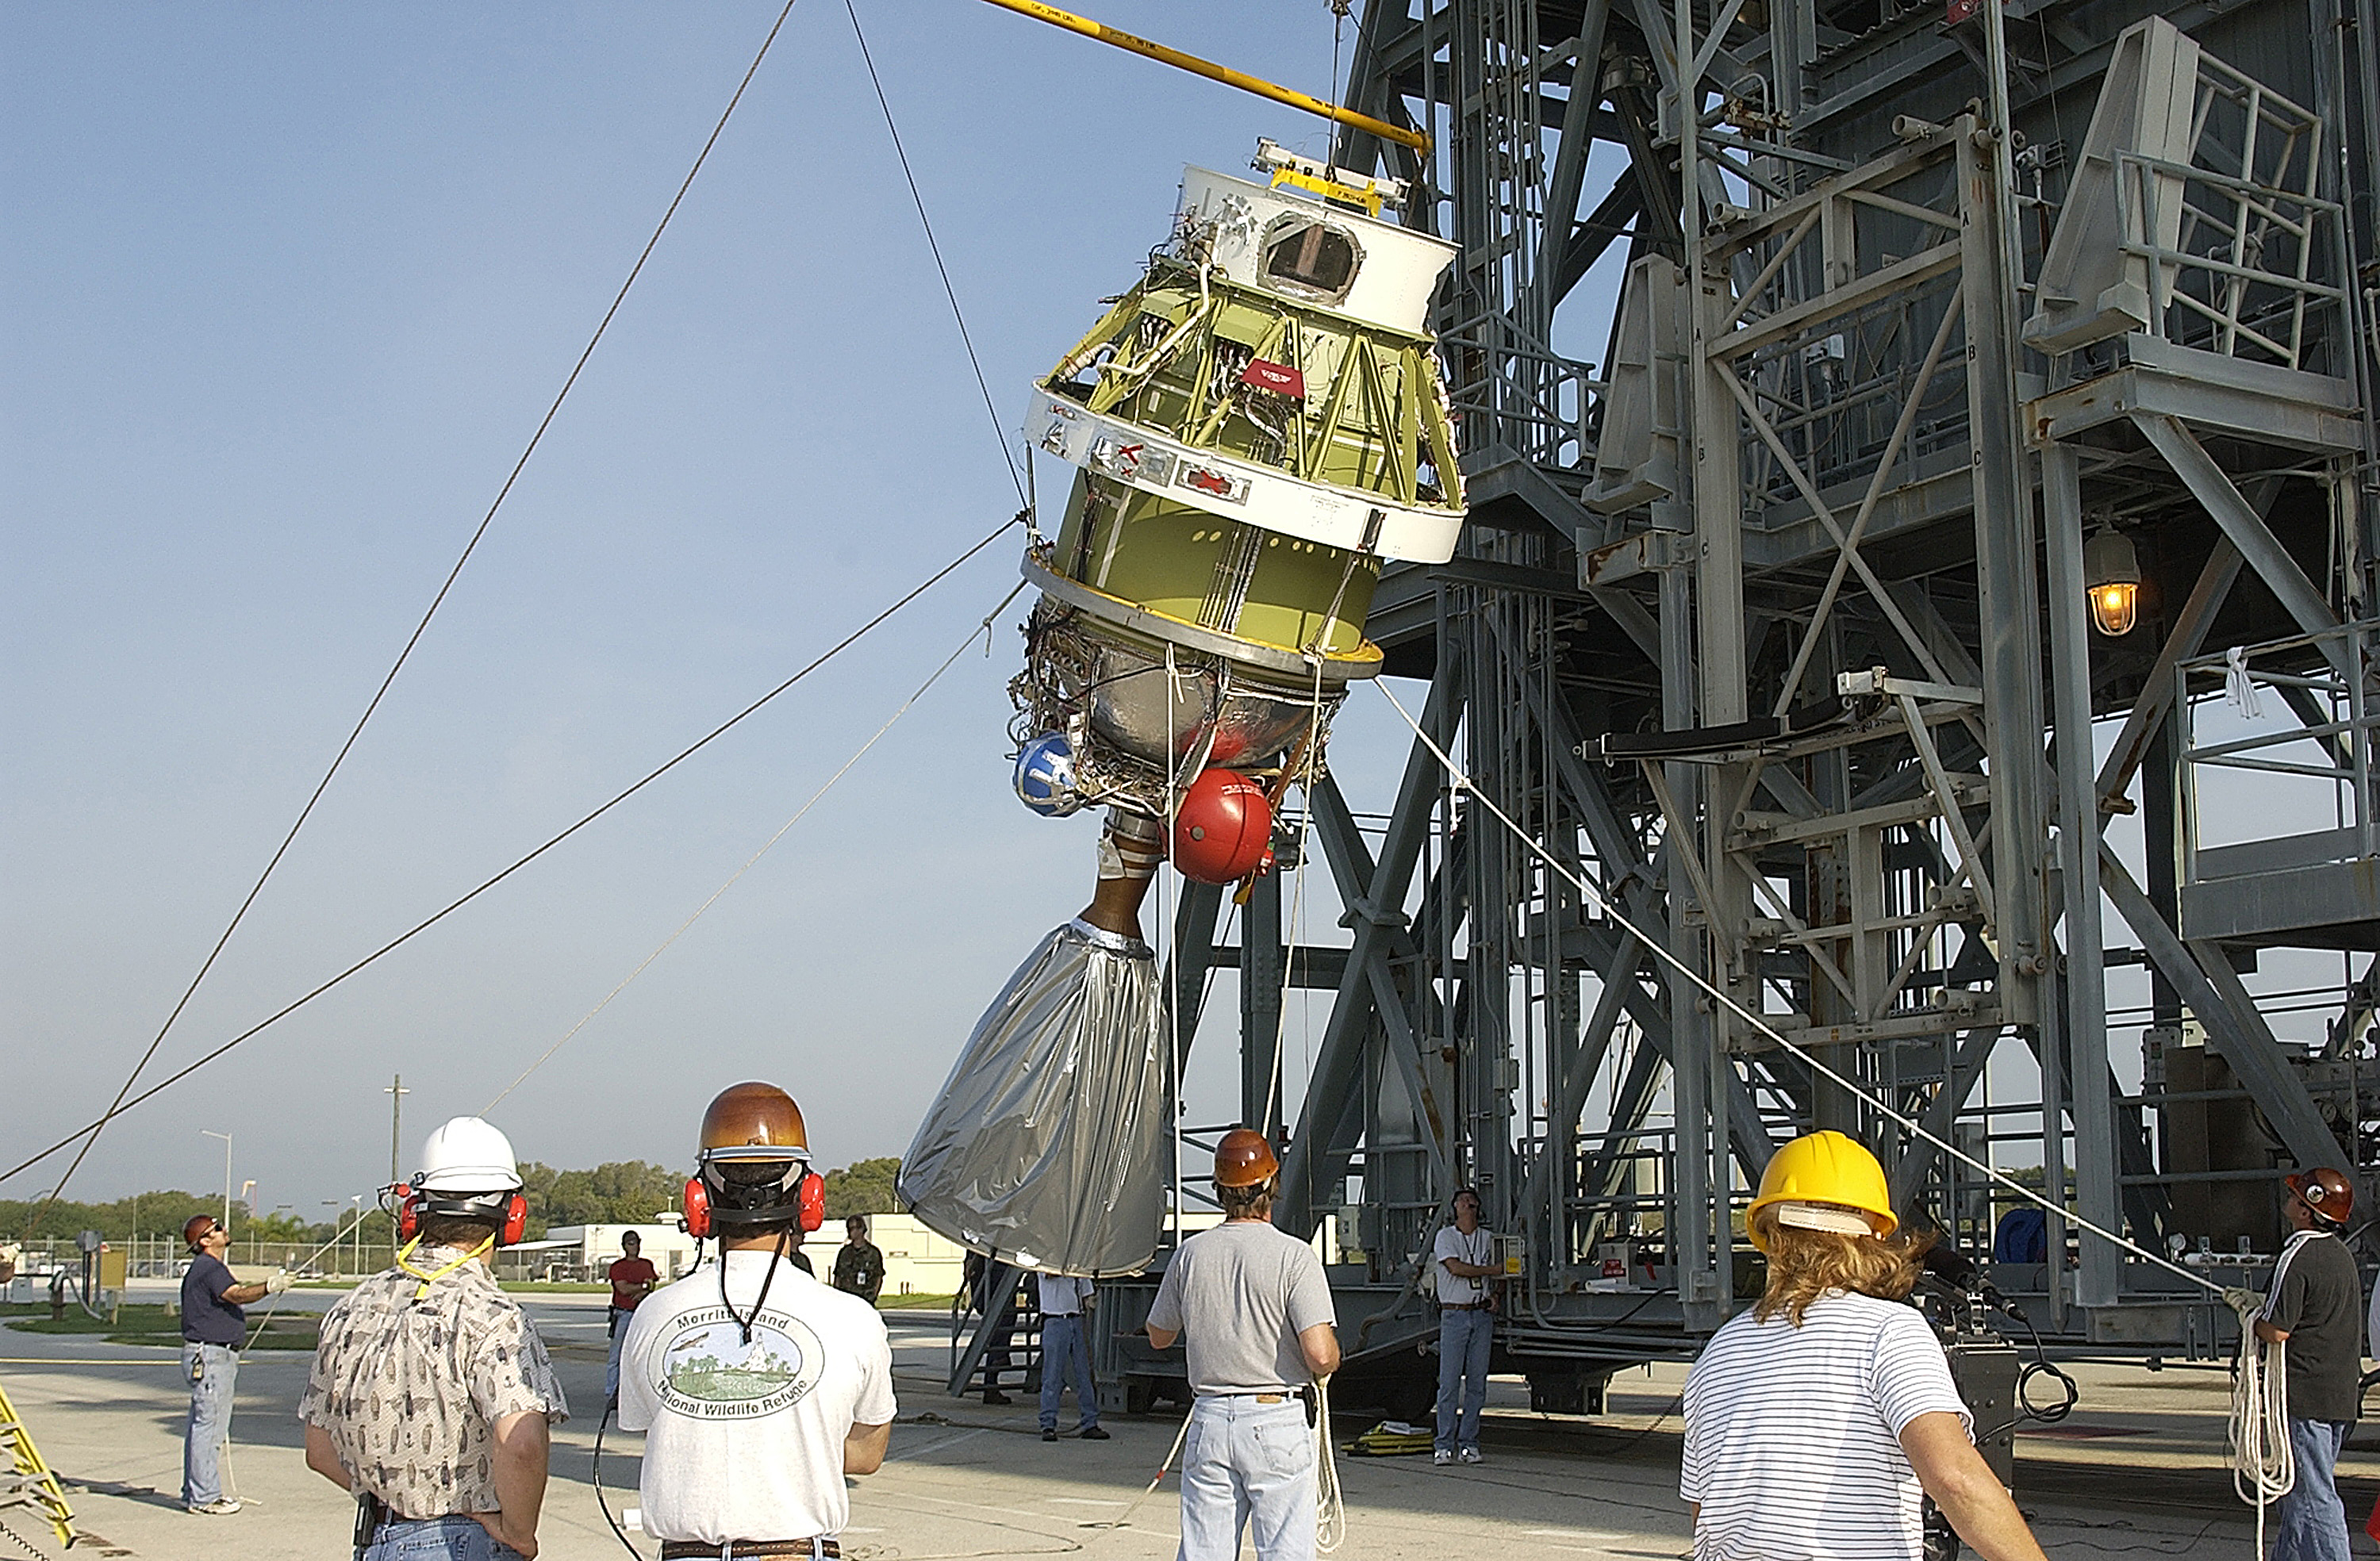

Second Stage

The second stage of a Delta II rocket intended for Spitzer, but ultimately used for a Mars mission due to a scheduling change.

Credit: NASA/KSC